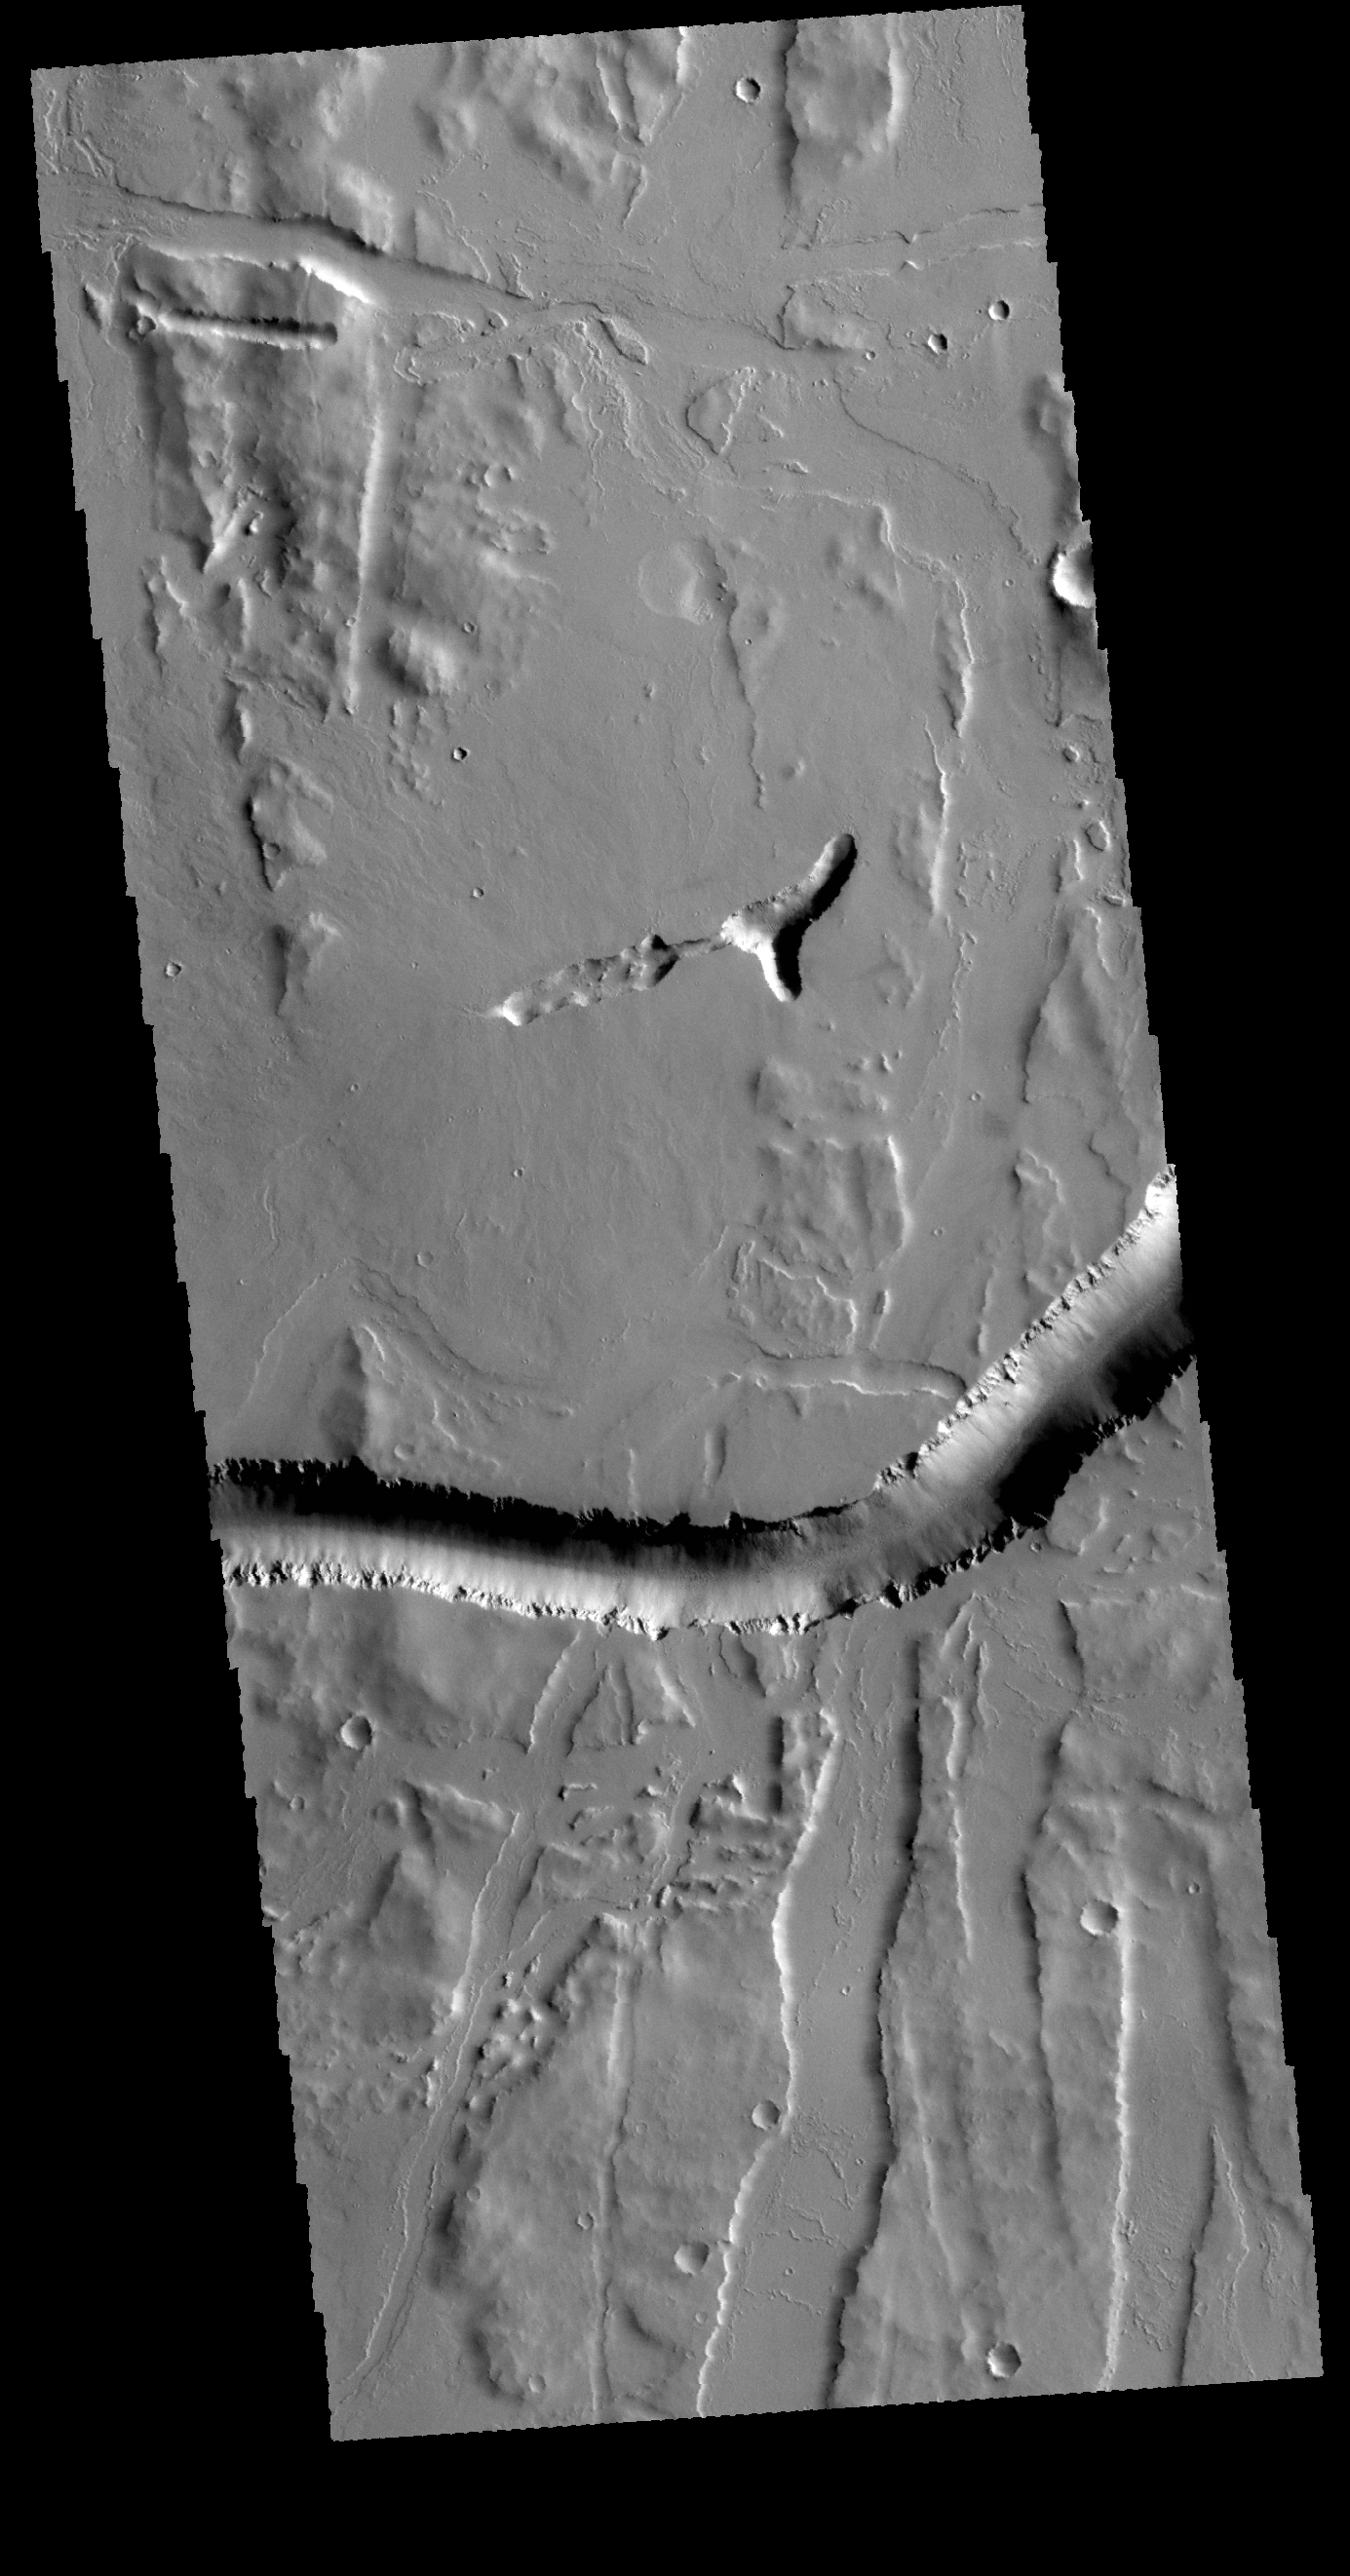

Olympica Fossae

Located south of Alba Mons, Olympica Fossae is a complex system of tectonic and volcanic features. The linear features in this VIS image are graben, but the curved feature may be a lava channel.

Credit: NASA/JPL-Caltech/ASU